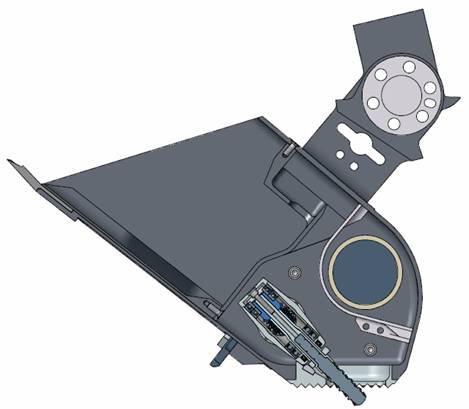

Phoenix Robotic Arm Scoop with Rasp

This drawing shows a side view of NASA’s Phoenix Mars Lander’s scoop with various tools for acquiring soil, icy soil and ice samples.

The front blade, at left, is for scraping. A secondary blade can scrape hard materials.

The motorized rasp, protruding at the bottom on the image, can penetrate the hard icy soil and acquire the cuttings produced through the rear chamber of the scoop. The rasp is a tungsten carbide cutting bit mounted within a pivoting housing that allows the bit to protrude during sample acquisition.

The Phoenix Mission is led by the University of Arizona, Tucson, on behalf of NASA. Project management of the mission is led by NASA’s Jet Propulsion Laboratory, Pasadena, Calif. Spacecraft development is by Lockheed Martin Space Systems, Denver.

Photojournal Note: As planned, the Phoenix lander, which landed May 25, 2008 23:53 UTC, ended communications in November 2008, about six months after landing, when its solar panels ceased operating in the dark Martian winter.

Credit: NASA/JPL-Caltech/University of Arizona